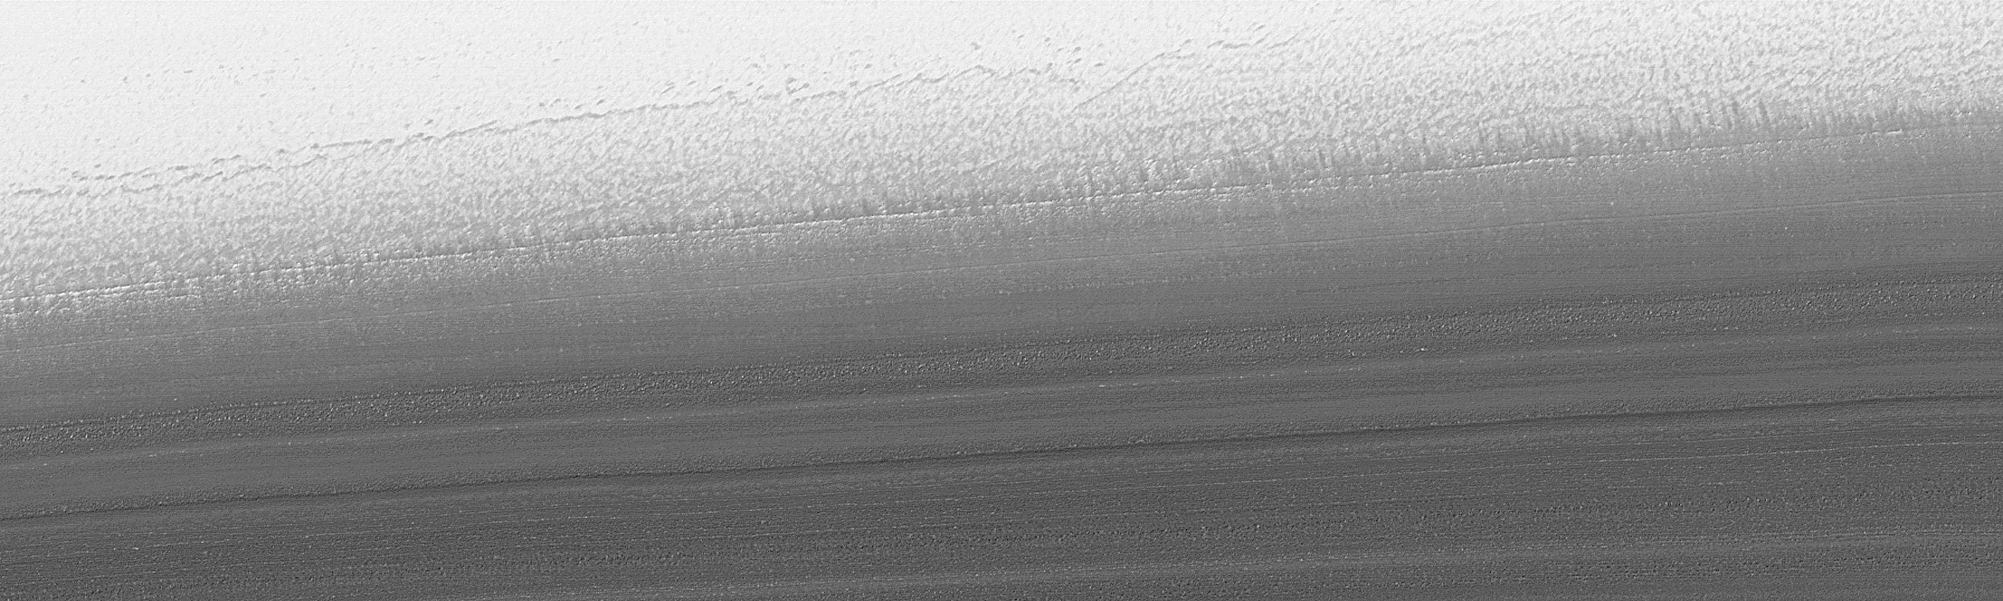

North Polar Cap Layers and Frost on the First Day of Summer

On Mars, Northern Hemisphere Summer (and Southern Hemisphere Winter) began on December 16, 2000. In this December holiday season, many children across the U.S. and elsewhere are perhaps anticipating an annual visit from a generous and jolly red-suited soul from the Earth’s North Pole. As the December holidays were approaching, the Mars Global Surveyor (MGS) Mars Orbiter Camera (MOC) was busy acquiring new views of the region around the martian north pole. The three best views obtained this month are shown here. The top (A) and bottom (C) views show many layers exposed and eroded into the form of ridges and troughs on shallow slopes within the martian north polar cap. The middle (B) view is a picture of the rugged, eroded polar ice cap surface itself. The layers are believed to have formed over tens to hundreds of thousands of years by deposition of dust and ice each cold martian winter. These surfaces today all appear to have been eroded. The brightest material in each image is frost–temperatures at this time of year indicate that the frost is composed of frozen water. In winter, temperatures can be cold enough to freeze carbon dioxide, as well.

Credit: NASA/JPL/MSSS